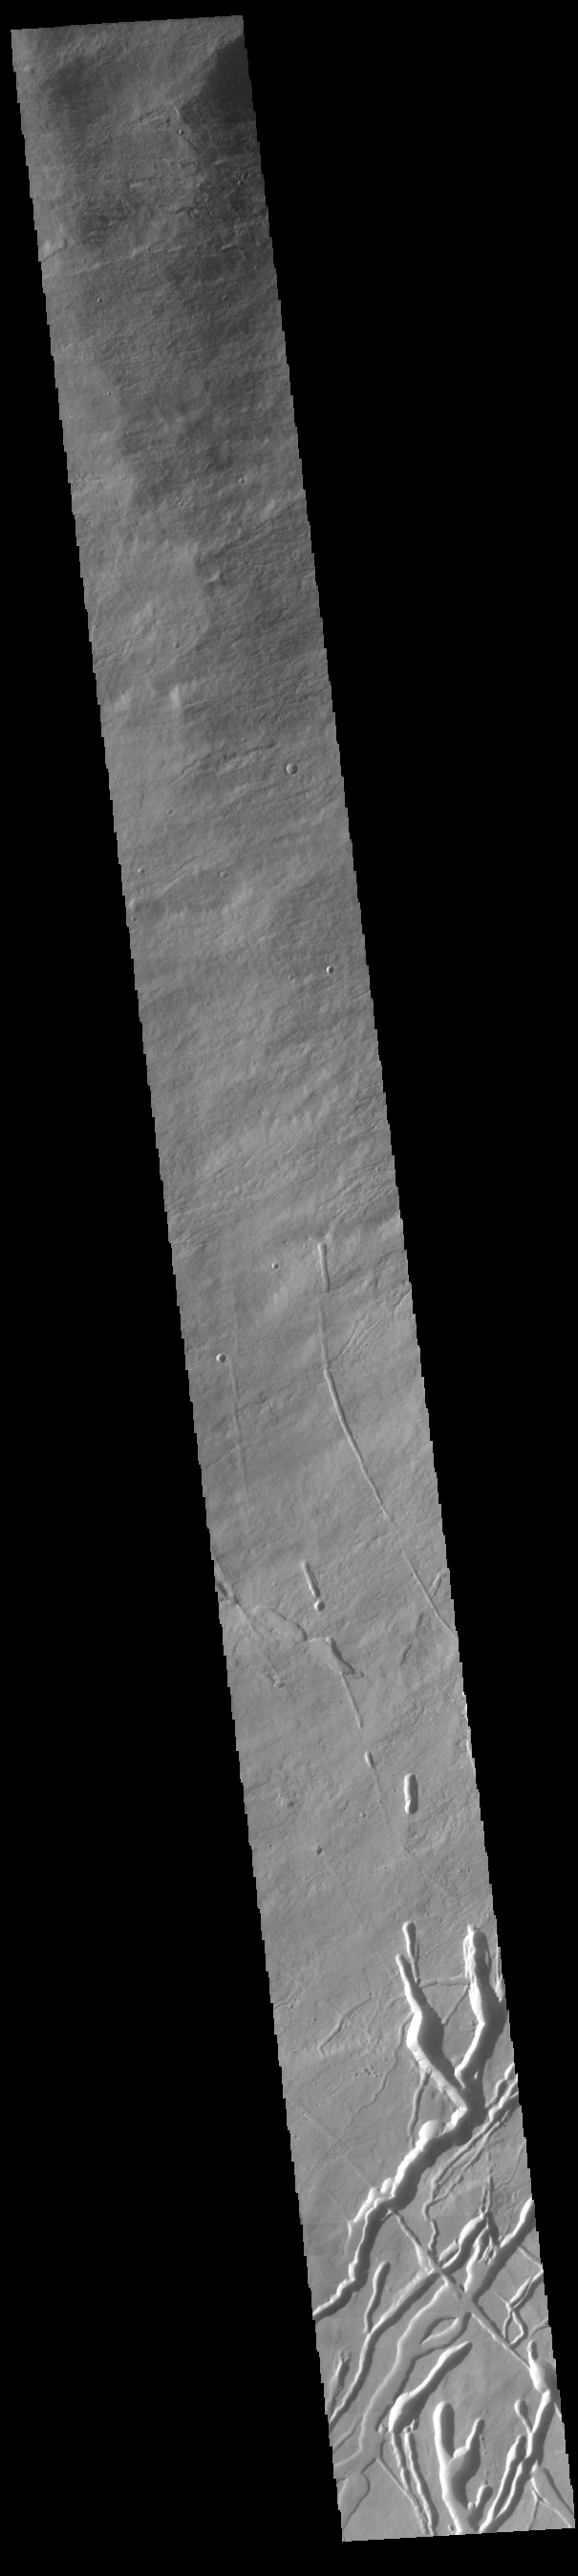

Ascraeus Mons

Today’s image shows the southwestern flank of Ascraeus Mons. Ascraeus is the northenmost of the three aligned Tharsis volcanoes and is the tallest at 18,225meters (59,793ft).

Credit: NASA/JPL-Caltech/ASU